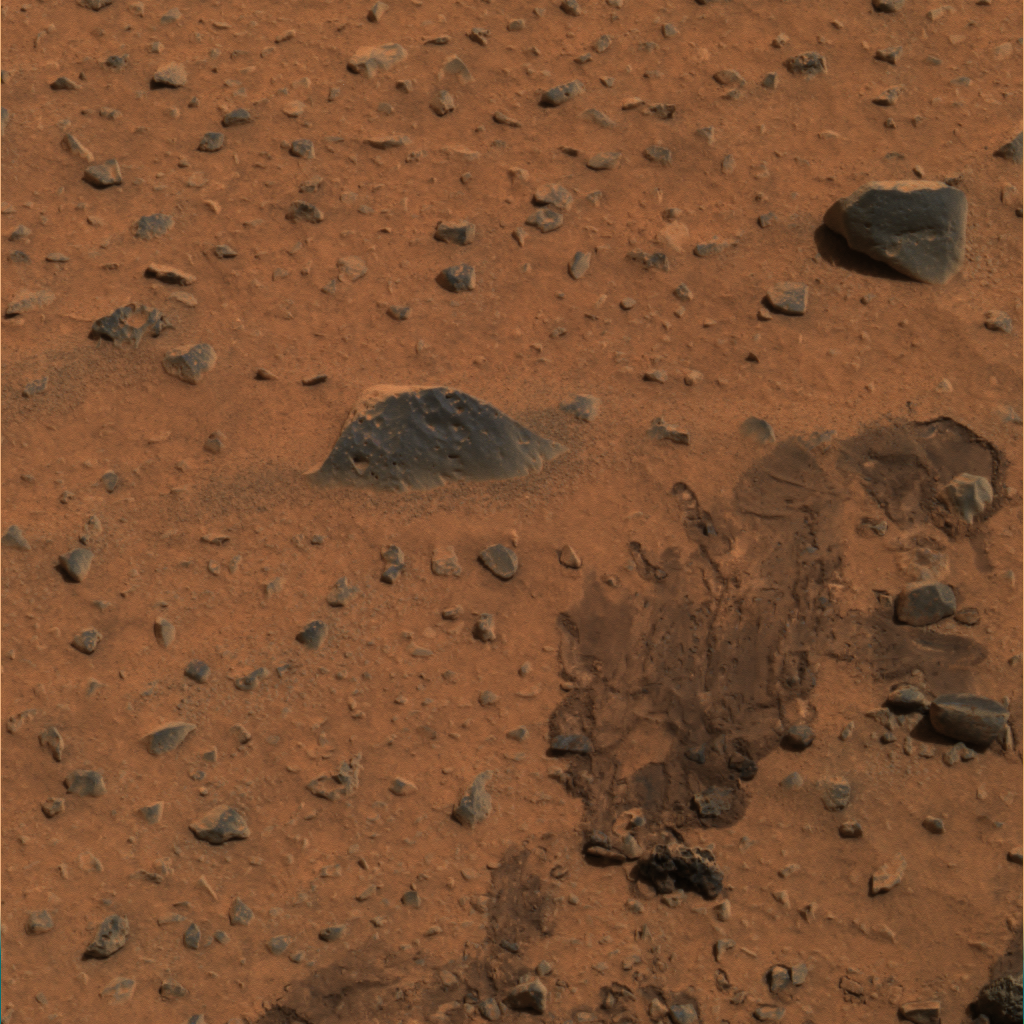

Airbag Trail Dubbed “Magic Carpet”

This section of the first color image from the Mars Exploration Rover Spirit has been further processed to produce a sharper look at a trail left by the one of rover’s airbags. The drag mark was made after the rover landed and its airbags were deflated and retracted. Scientists have dubbed the region the “Magic Carpet” after a crumpled portion of the soil that appears to have been peeled away (lower left side of the drag mark). Rocks were also dragged by the airbags, leaving impressions and “bow waves” in the soil. The mission team plans to drive the rover over to this site to look for additional clues about the composition of the martian soil. This image was taken by Spirit’s panoramic camera.

This extreme close-up image (see insets above) highlights the martian feature that scientists have named “Magic Carpet” because of its resemblance to a crumpled carpet fold. Scientists think the soil here may have detached from its underlying layer, possibly due to interaction with the Mars Exploration Rover Spirit’s airbag after landing. This image was taken on Mars by the rover’s panoramic camera.

Credit: NASA/JPL/Cornell